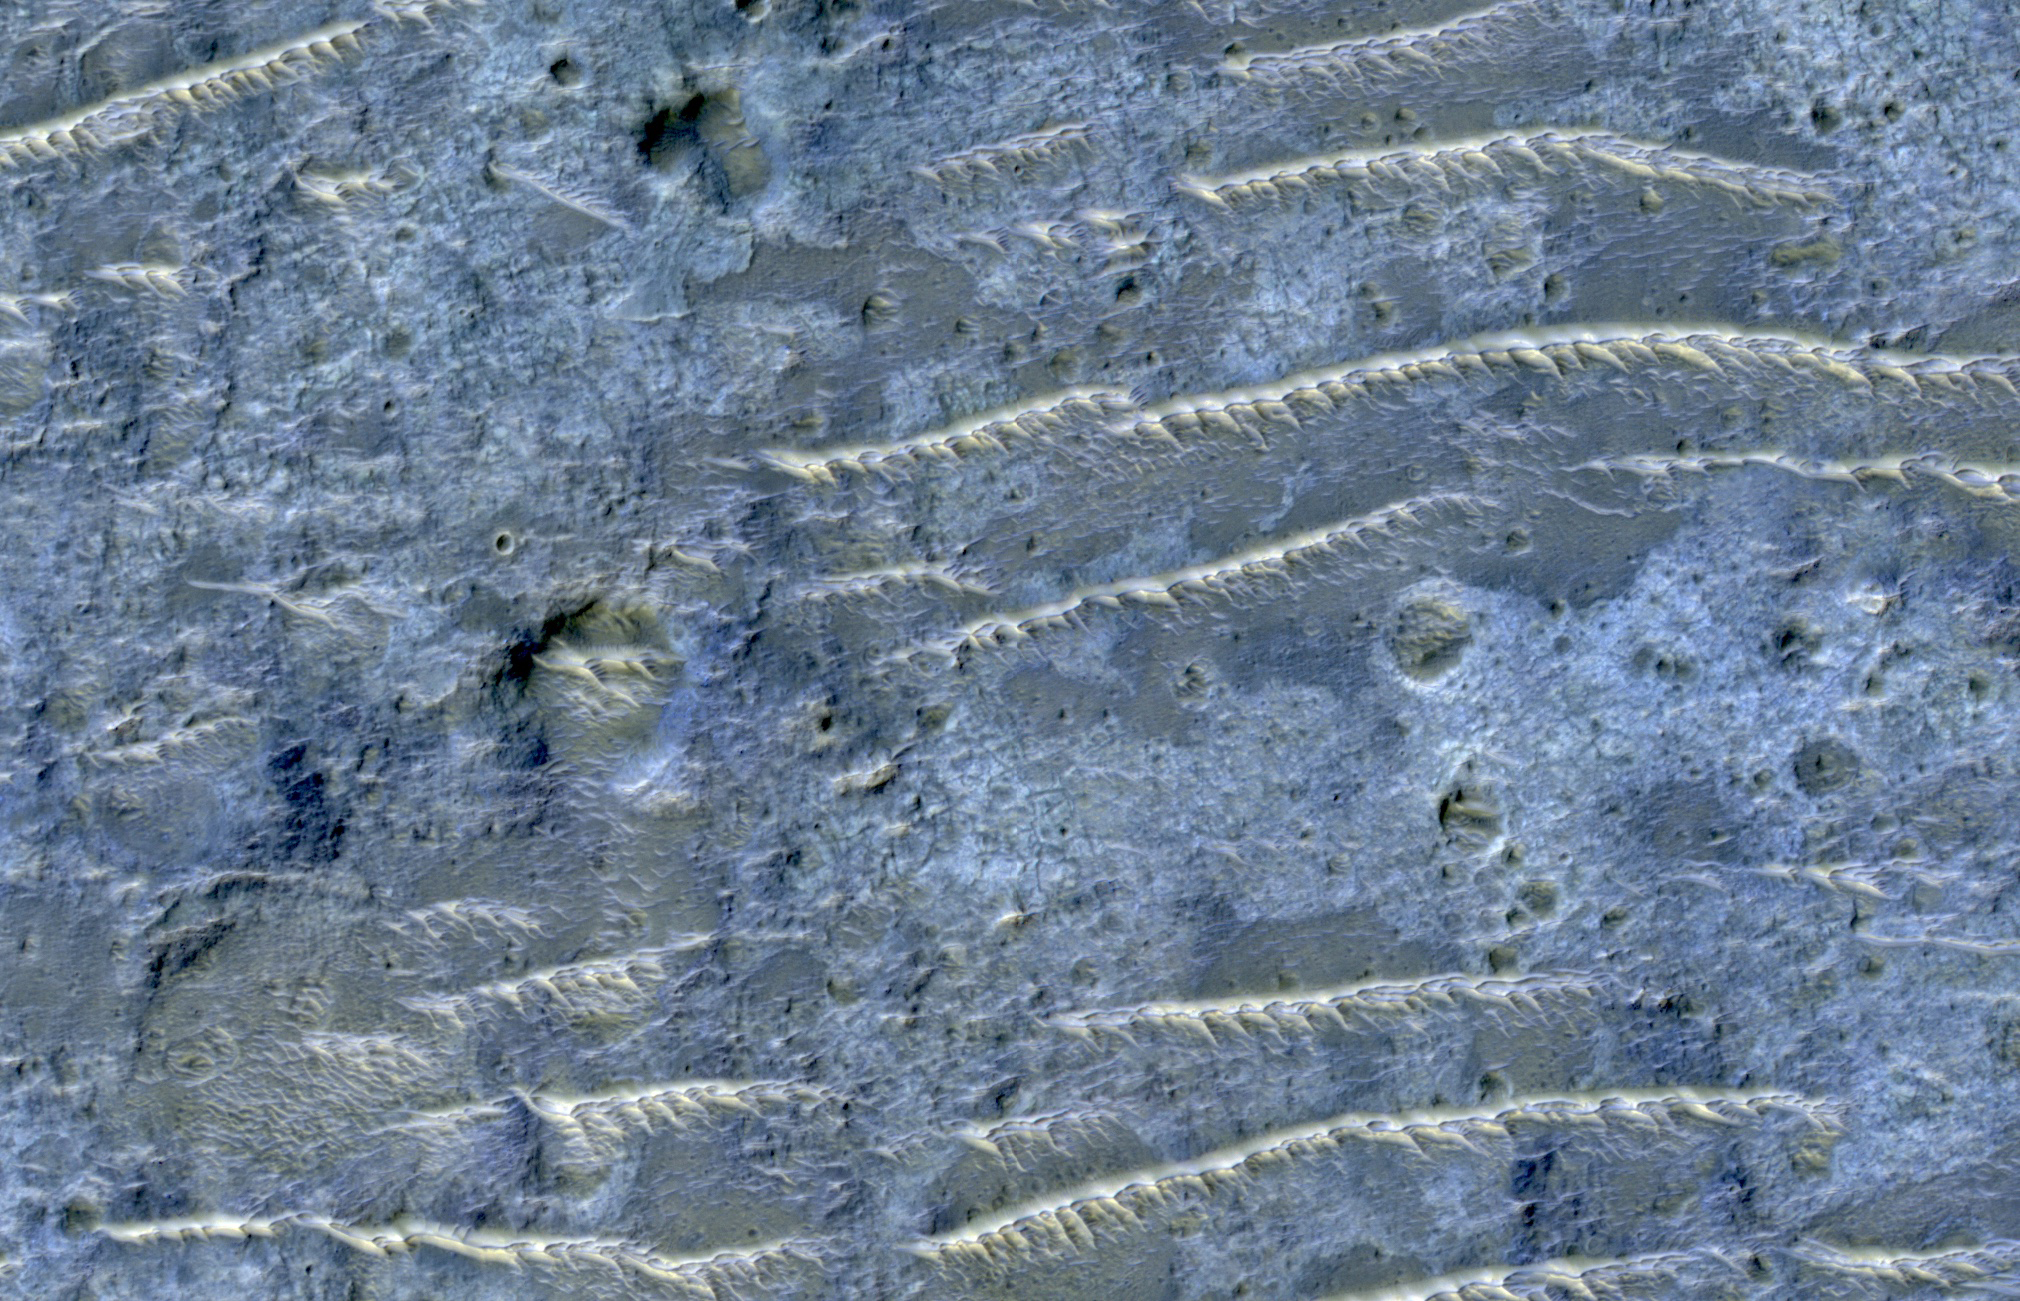

Channeled Southern Highlands

The map is projected here at a scale of 50 centimeters (19.7 inches) per pixel.
[The original image scale is 52.1 centimeters (20.5 inches) per pixel (with 2 x 2 binning); objects on the order of 156 centimeters (61.4 inches) across are resolved.] North is up.
This enhanced color image from NASA’s Mars Reconnaissance Orbiter (MRO) shows the heavily channeled and ancient southern highlands of Mars. The elongated and jagged features are windblown dunes, perhaps hardened and eroded.

The University of Arizona, Tucson, operates HiRISE, which was built by Ball Aerospace & Technologies Corp., Boulder, Colorado. NASA’s Jet Propulsion Laboratory, a division of Caltech in Pasadena, California, manages the Mars Reconnaissance Orbiter Project for NASA’s Science Mission Directorate, Washington.

Credit: NASA/JPL-Caltech/Univ. of Arizona